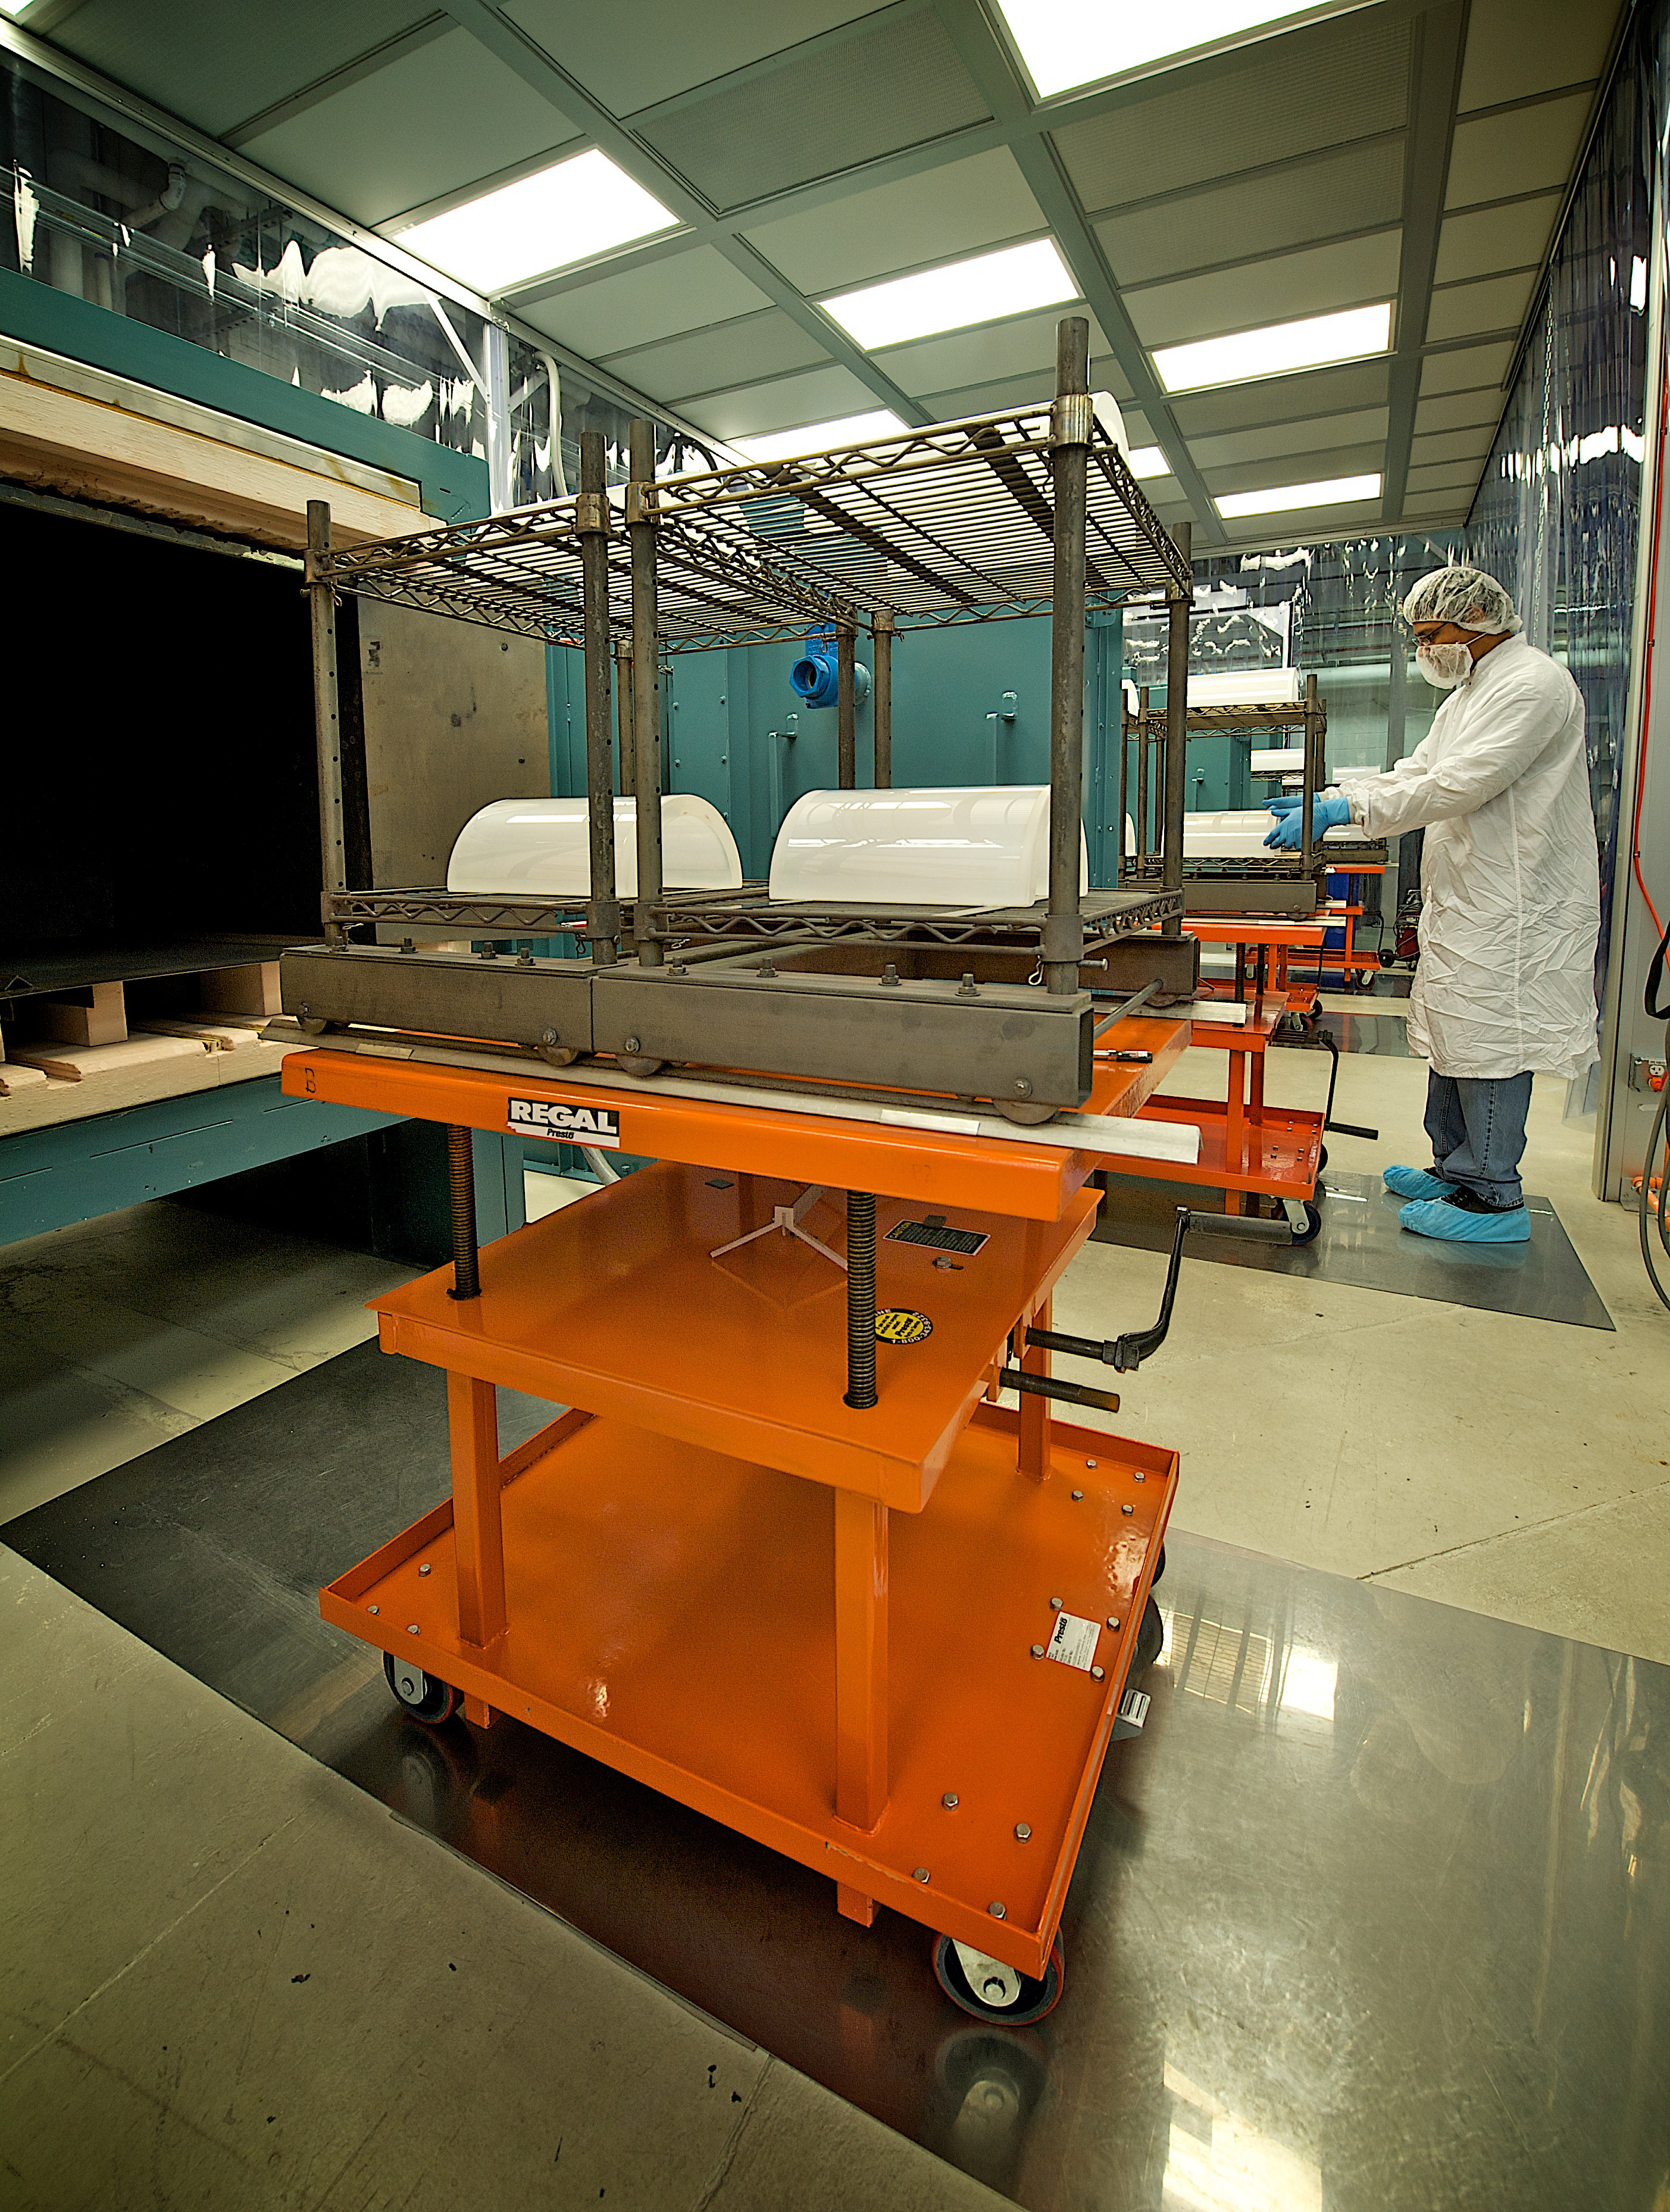

Slumped-Glass Optics

Niko Stergiou, a contractor at NASA's Goddard Space Flight Center, helped manufacture the 9,000 mirror segments that make up the optics unit in the NuSTAR mission.

Credit: NASA/Chris Gunn